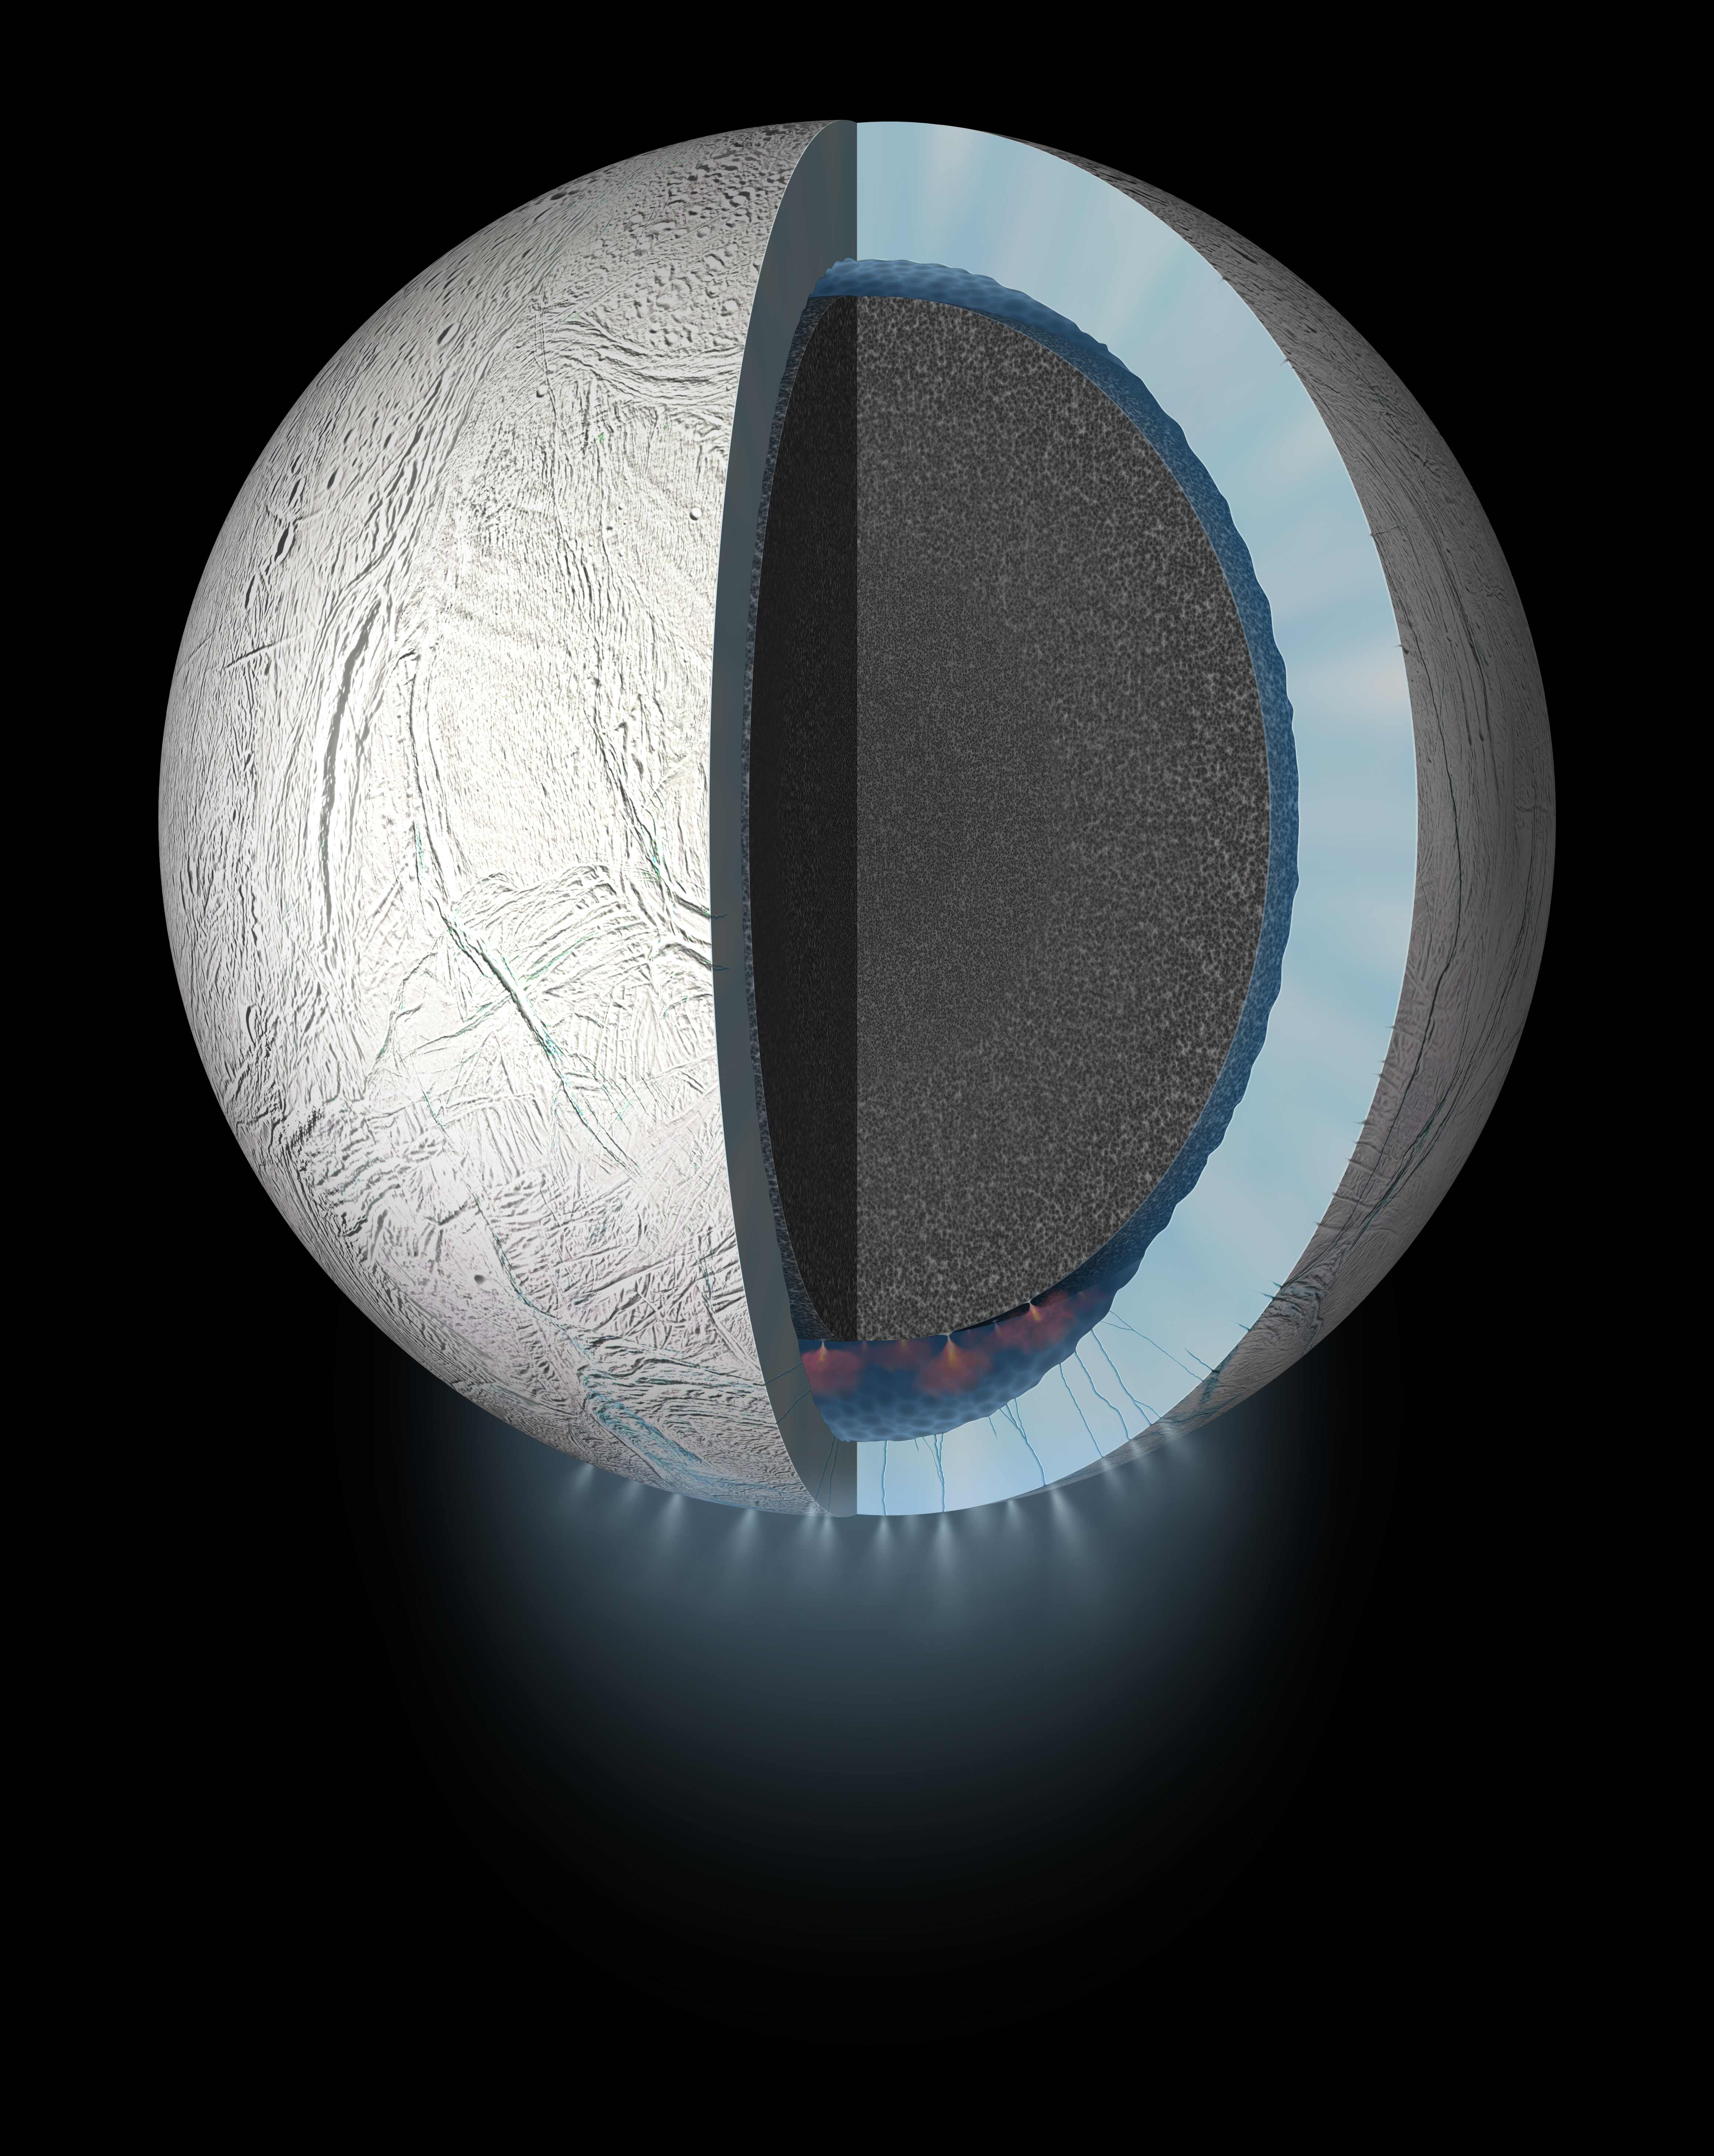

Enceladus (Artist Concept)

This artist’s rendering showing a cutaway view into the interior of Saturn’s moon Enceladus. NASA’s Cassini spacecraft discovered the moon has a global ocean and likely hydrothermal activity. A plume of ice particles, water vapor and organic molecules sprays from fractures in the moon’s south polar region.

This graphic is an update to a previously published version (see PIA19656) that did not show the ice and ocean layers to scale. The revised graphic more accurately represents scientists’ current understanding of the thickness of the layers.

The Cassini mission is a cooperative project of NASA, ESA (the European Space Agency) and the Italian Space Agency. The Jet Propulsion Laboratory, a division of the California Institute of Technology in Pasadena, manages the mission for NASA’s Science Mission Directorate, Washington. The Cassini orbiter and its two onboard cameras were designed, developed and assembled at JPL. The imaging operations center is based at the Space Science Institute in Boulder, Colorado.

Credit: NASA/JPL-Caltech